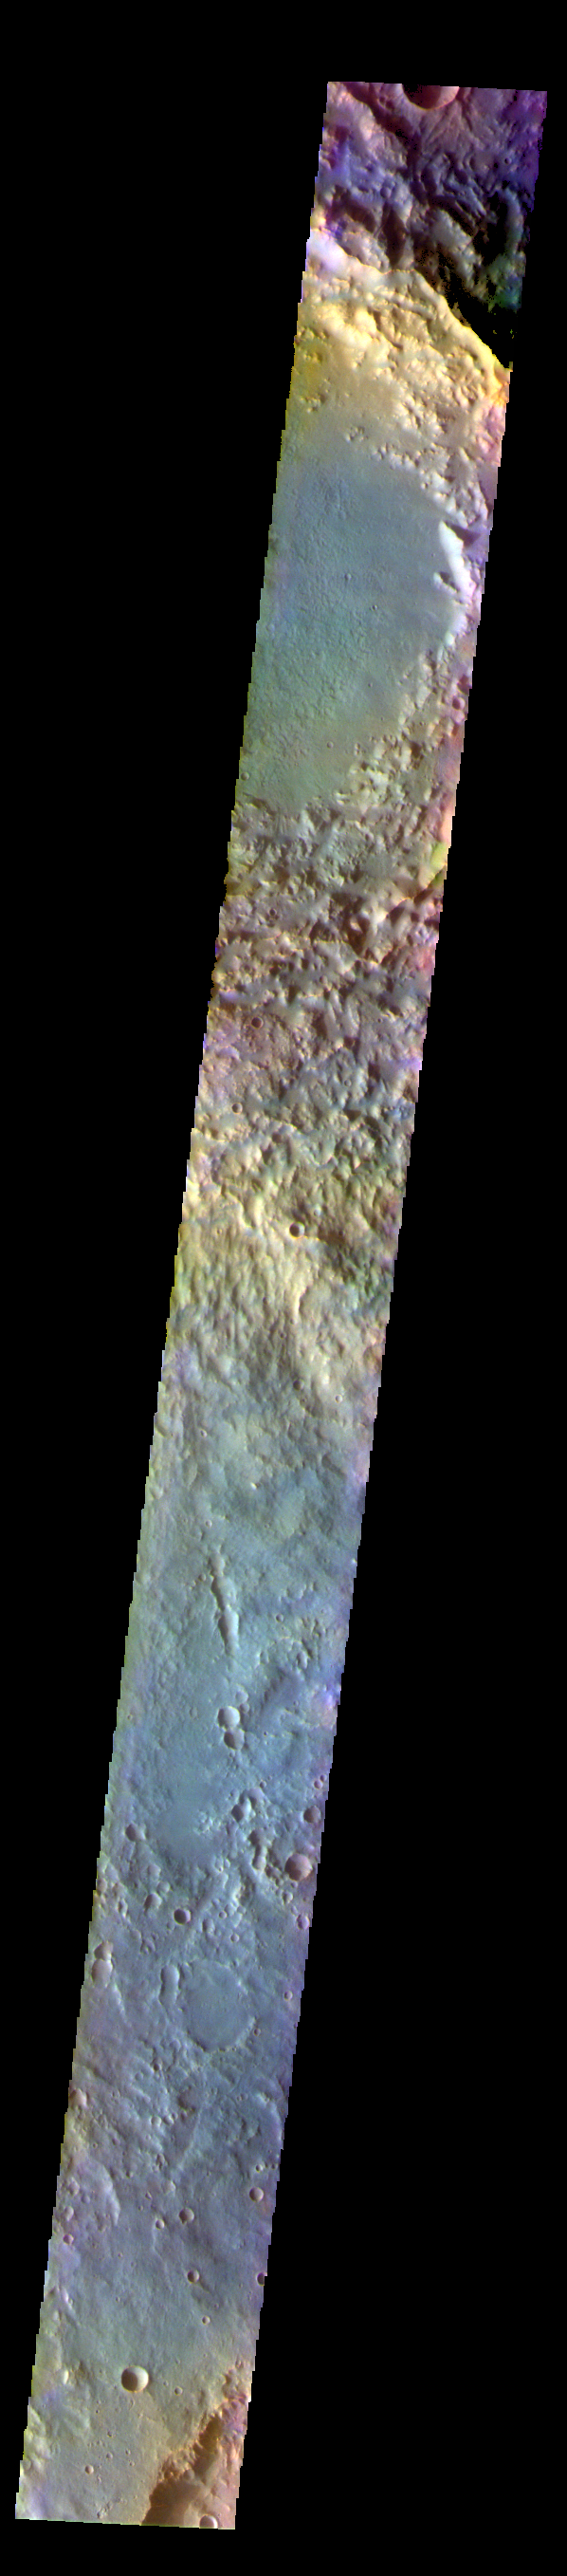

Soffen Crater – False Color

The THEMIS VIS camera contains 5 filters. The data from different filters can be combined in multiple ways to create a false color image. These false color images may reveal subtle variations of the surface not easily identified in a single band image. Today’s false color image shows part of Terra Cimmeria. Soffen Crater is at the top of the image, and is 58 km (36 miles) in diameter.

The THEMIS VIS camera is capable of capturing color images of the Martian surface using five different color filters. In this mode of operation, the spatial resolution and coverage of the image must be reduced to accommodate the additional data volume produced from using multiple filters. To make a color image, three of the five filter images (each in grayscale) are selected. Each is contrast enhanced and then converted to a red, green, or blue intensity image. These three images are then combined to produce a full color, single image. Because the THEMIS color filters don’t span the full range of colors seen by the human eye, a color THEMIS image does not represent true color. Also, because each single-filter image is contrast enhanced before inclusion in the three-color image, the apparent color variation of the scene is exaggerated. Nevertheless, the color variation that does appear is representative of some change in color, however subtle, in the actual scene. Note that the long edges of THEMIS color images typically contain color artifacts that do not represent surface variation.

Credit: NASA/JPL-Caltech/ASU